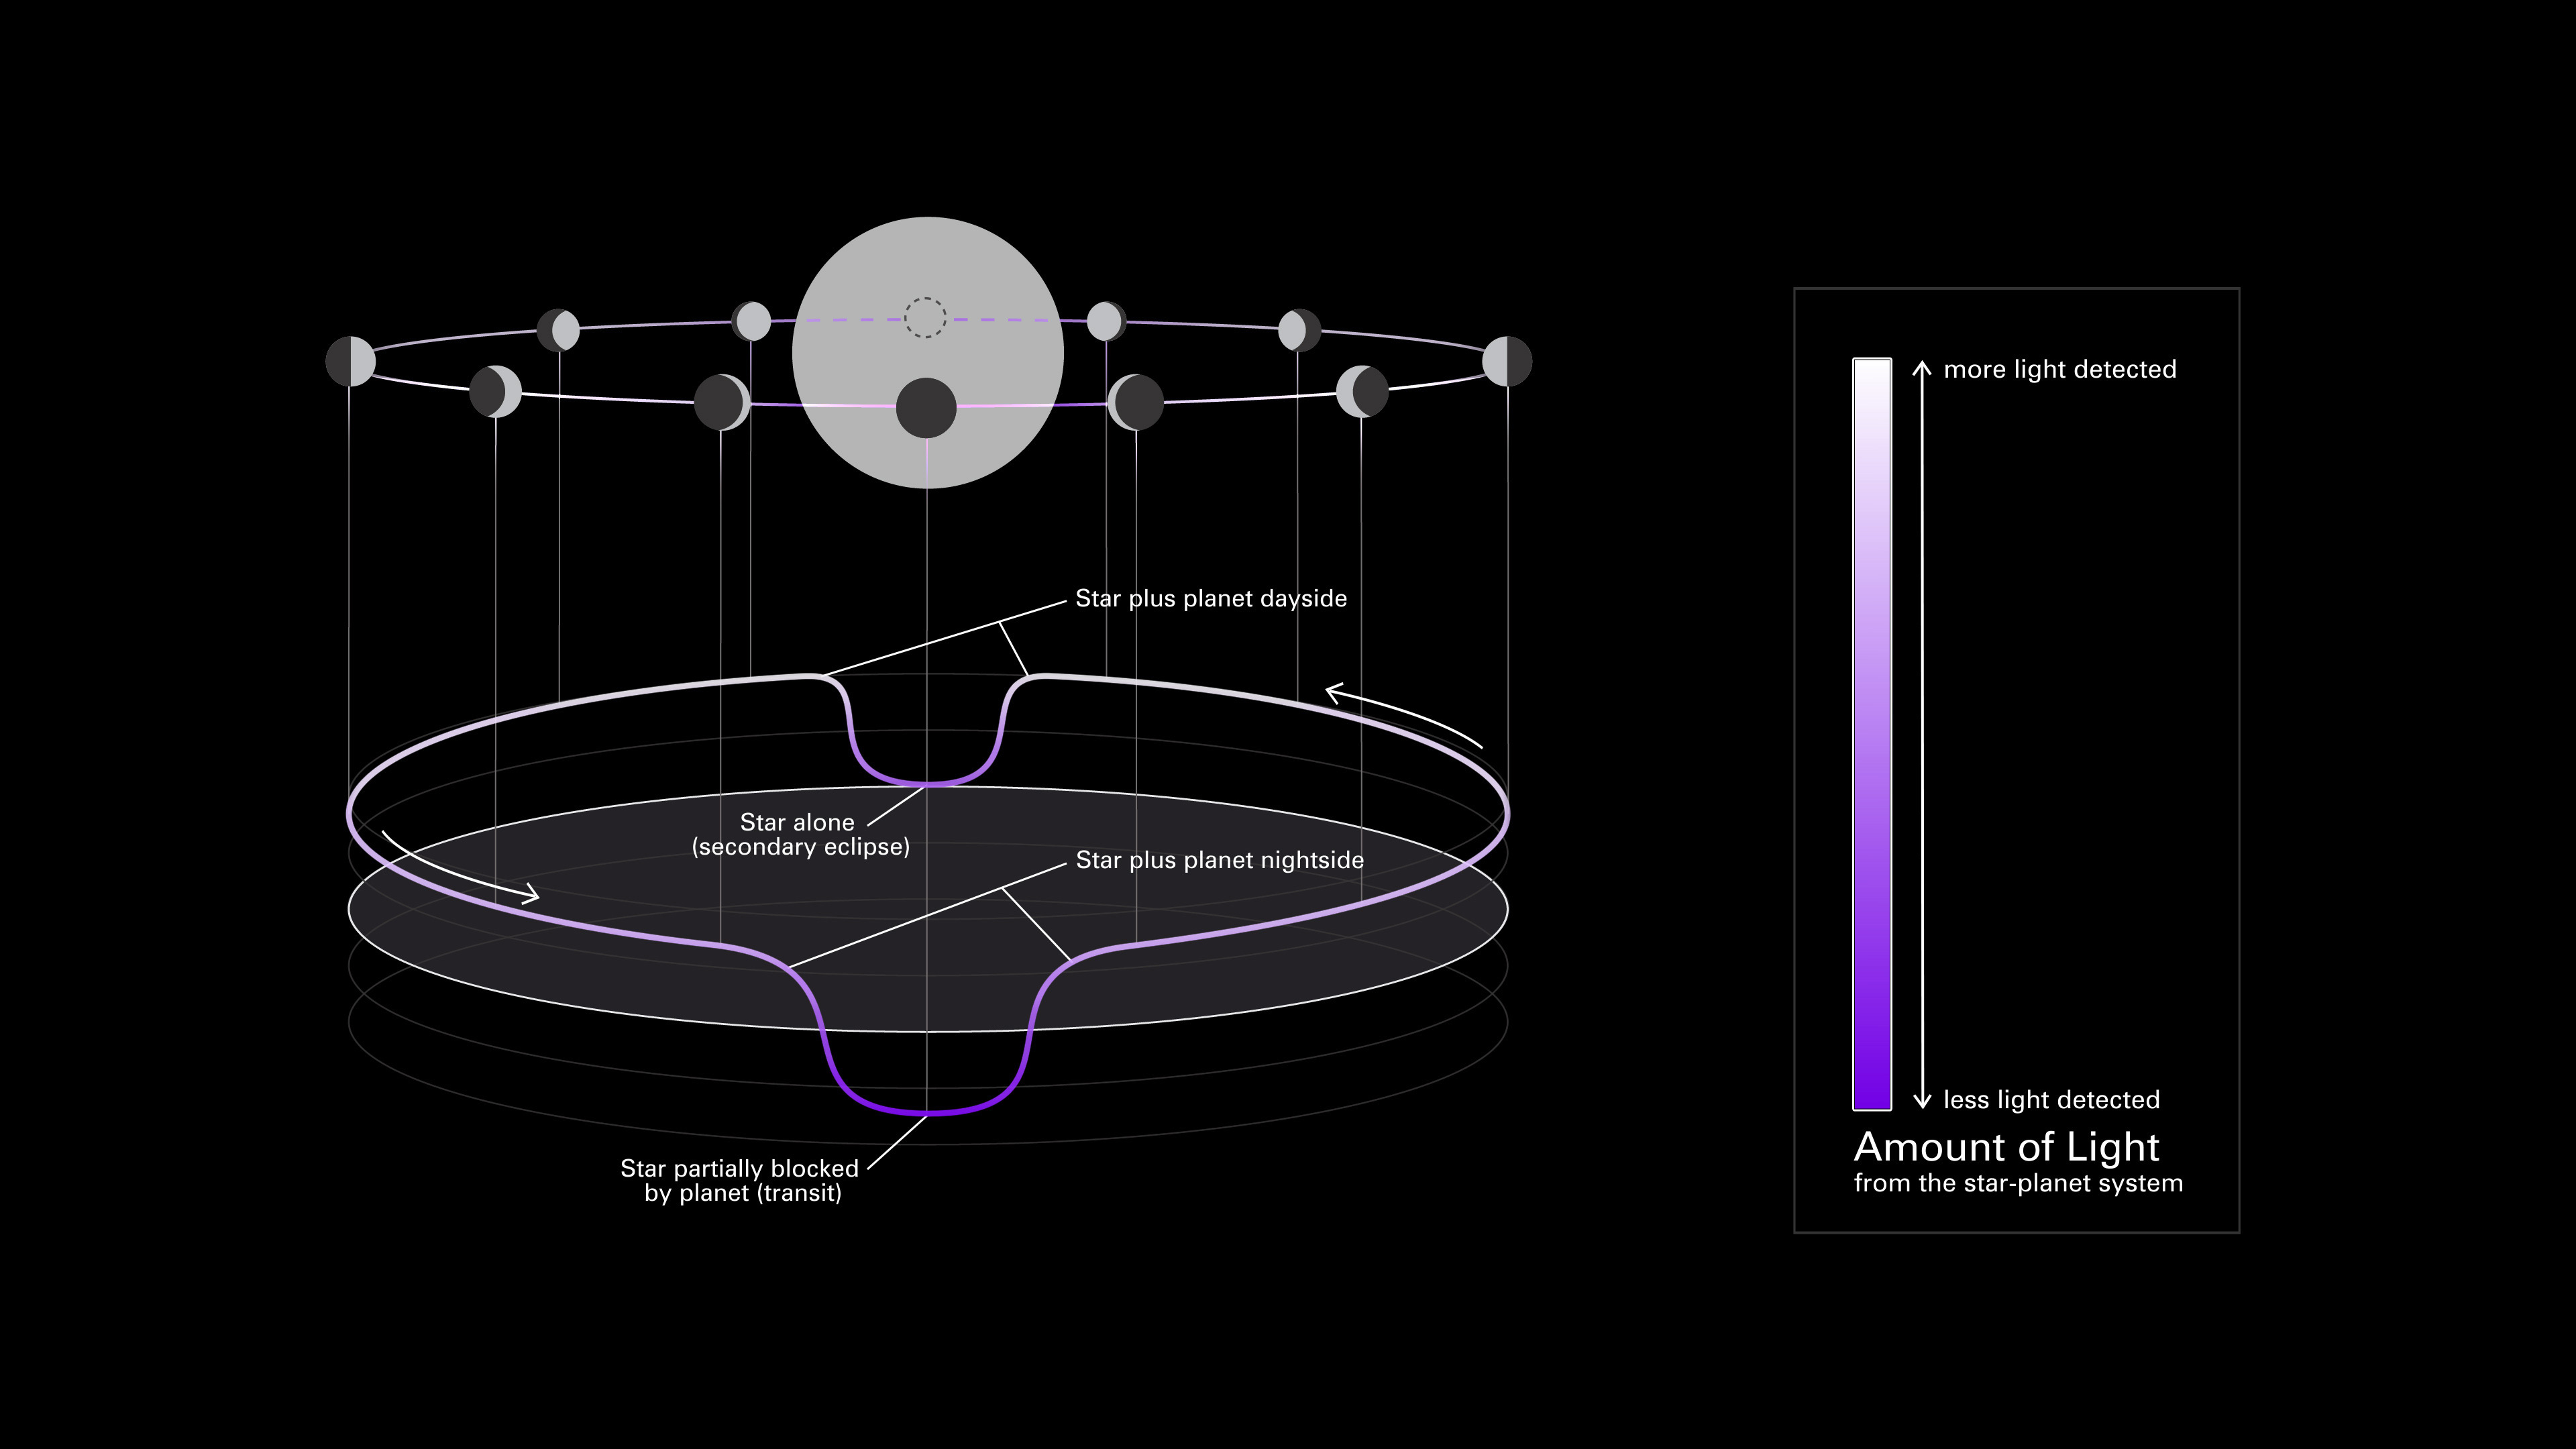

Exoplanet Phase Curve (Diagram)

This simplified diagram of an exoplanet phase curve shows the change in total brightness of a star–planet system as the planet orbits the star. The system looks brighter when more of the lit side of the planet is facing the telescope (full phase). It looks dimmer when more of the dark side is facing the telescope (new phase), when the planet is blocking some of the starlight (transit), and when light from the planet is blocked by the star (secondary eclipse).

(Top) Diagram showing the change in a planet’s phase (the amount of the lit side facing the telescope) as it orbits its star.

(Bottom) Three-dimensional graph showing the change in the total brightness of the star–planet system as the planet orbits its star. In this graph, known as a light curve, the horizontal plane is orbital location and the vertical axis is brightness.

(Right) Scale bar. In both the orbital diagram and the light curve, color indicates the observed brightness of the star + planet: from dark purple (less amount of light detected) to white (more light detected).

Researchers use phase curves to study variations in reflectivity and temperature of a planet with longitude (from one side to another), which can provide insight into the surface composition and atmospheric conditions of the planet.

Credit: Image: NASA, ESA, CSA, Dani Player (STScI), Andi James (STScI), Gregory Bacon (STScI)